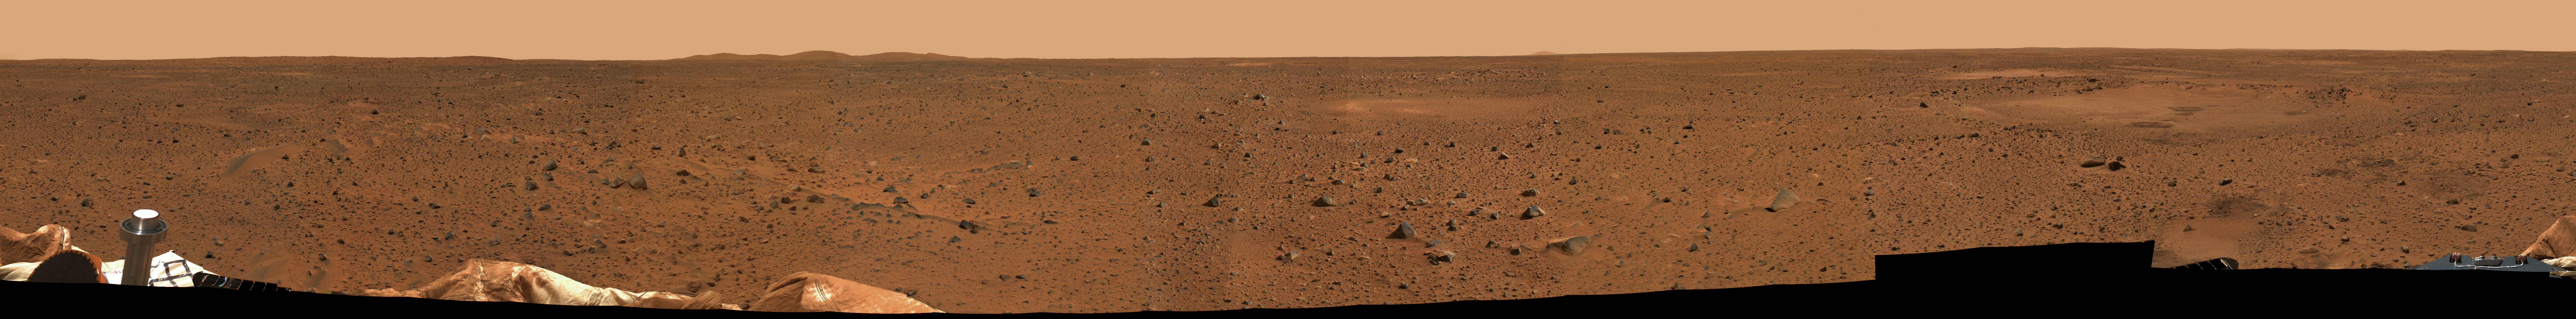

Mars in Full View

This is a medium-resolution version of the first 360-degree panoramic view of the martian surface, taken on Mars by the Mars Exploration Rover Spirit’s panoramic camera. Part of the spacecraft can be seen in the lower corner regions. (A higher-resolution image will be made available once it has been processed.)

Credit: NASA/JPL/Cornell